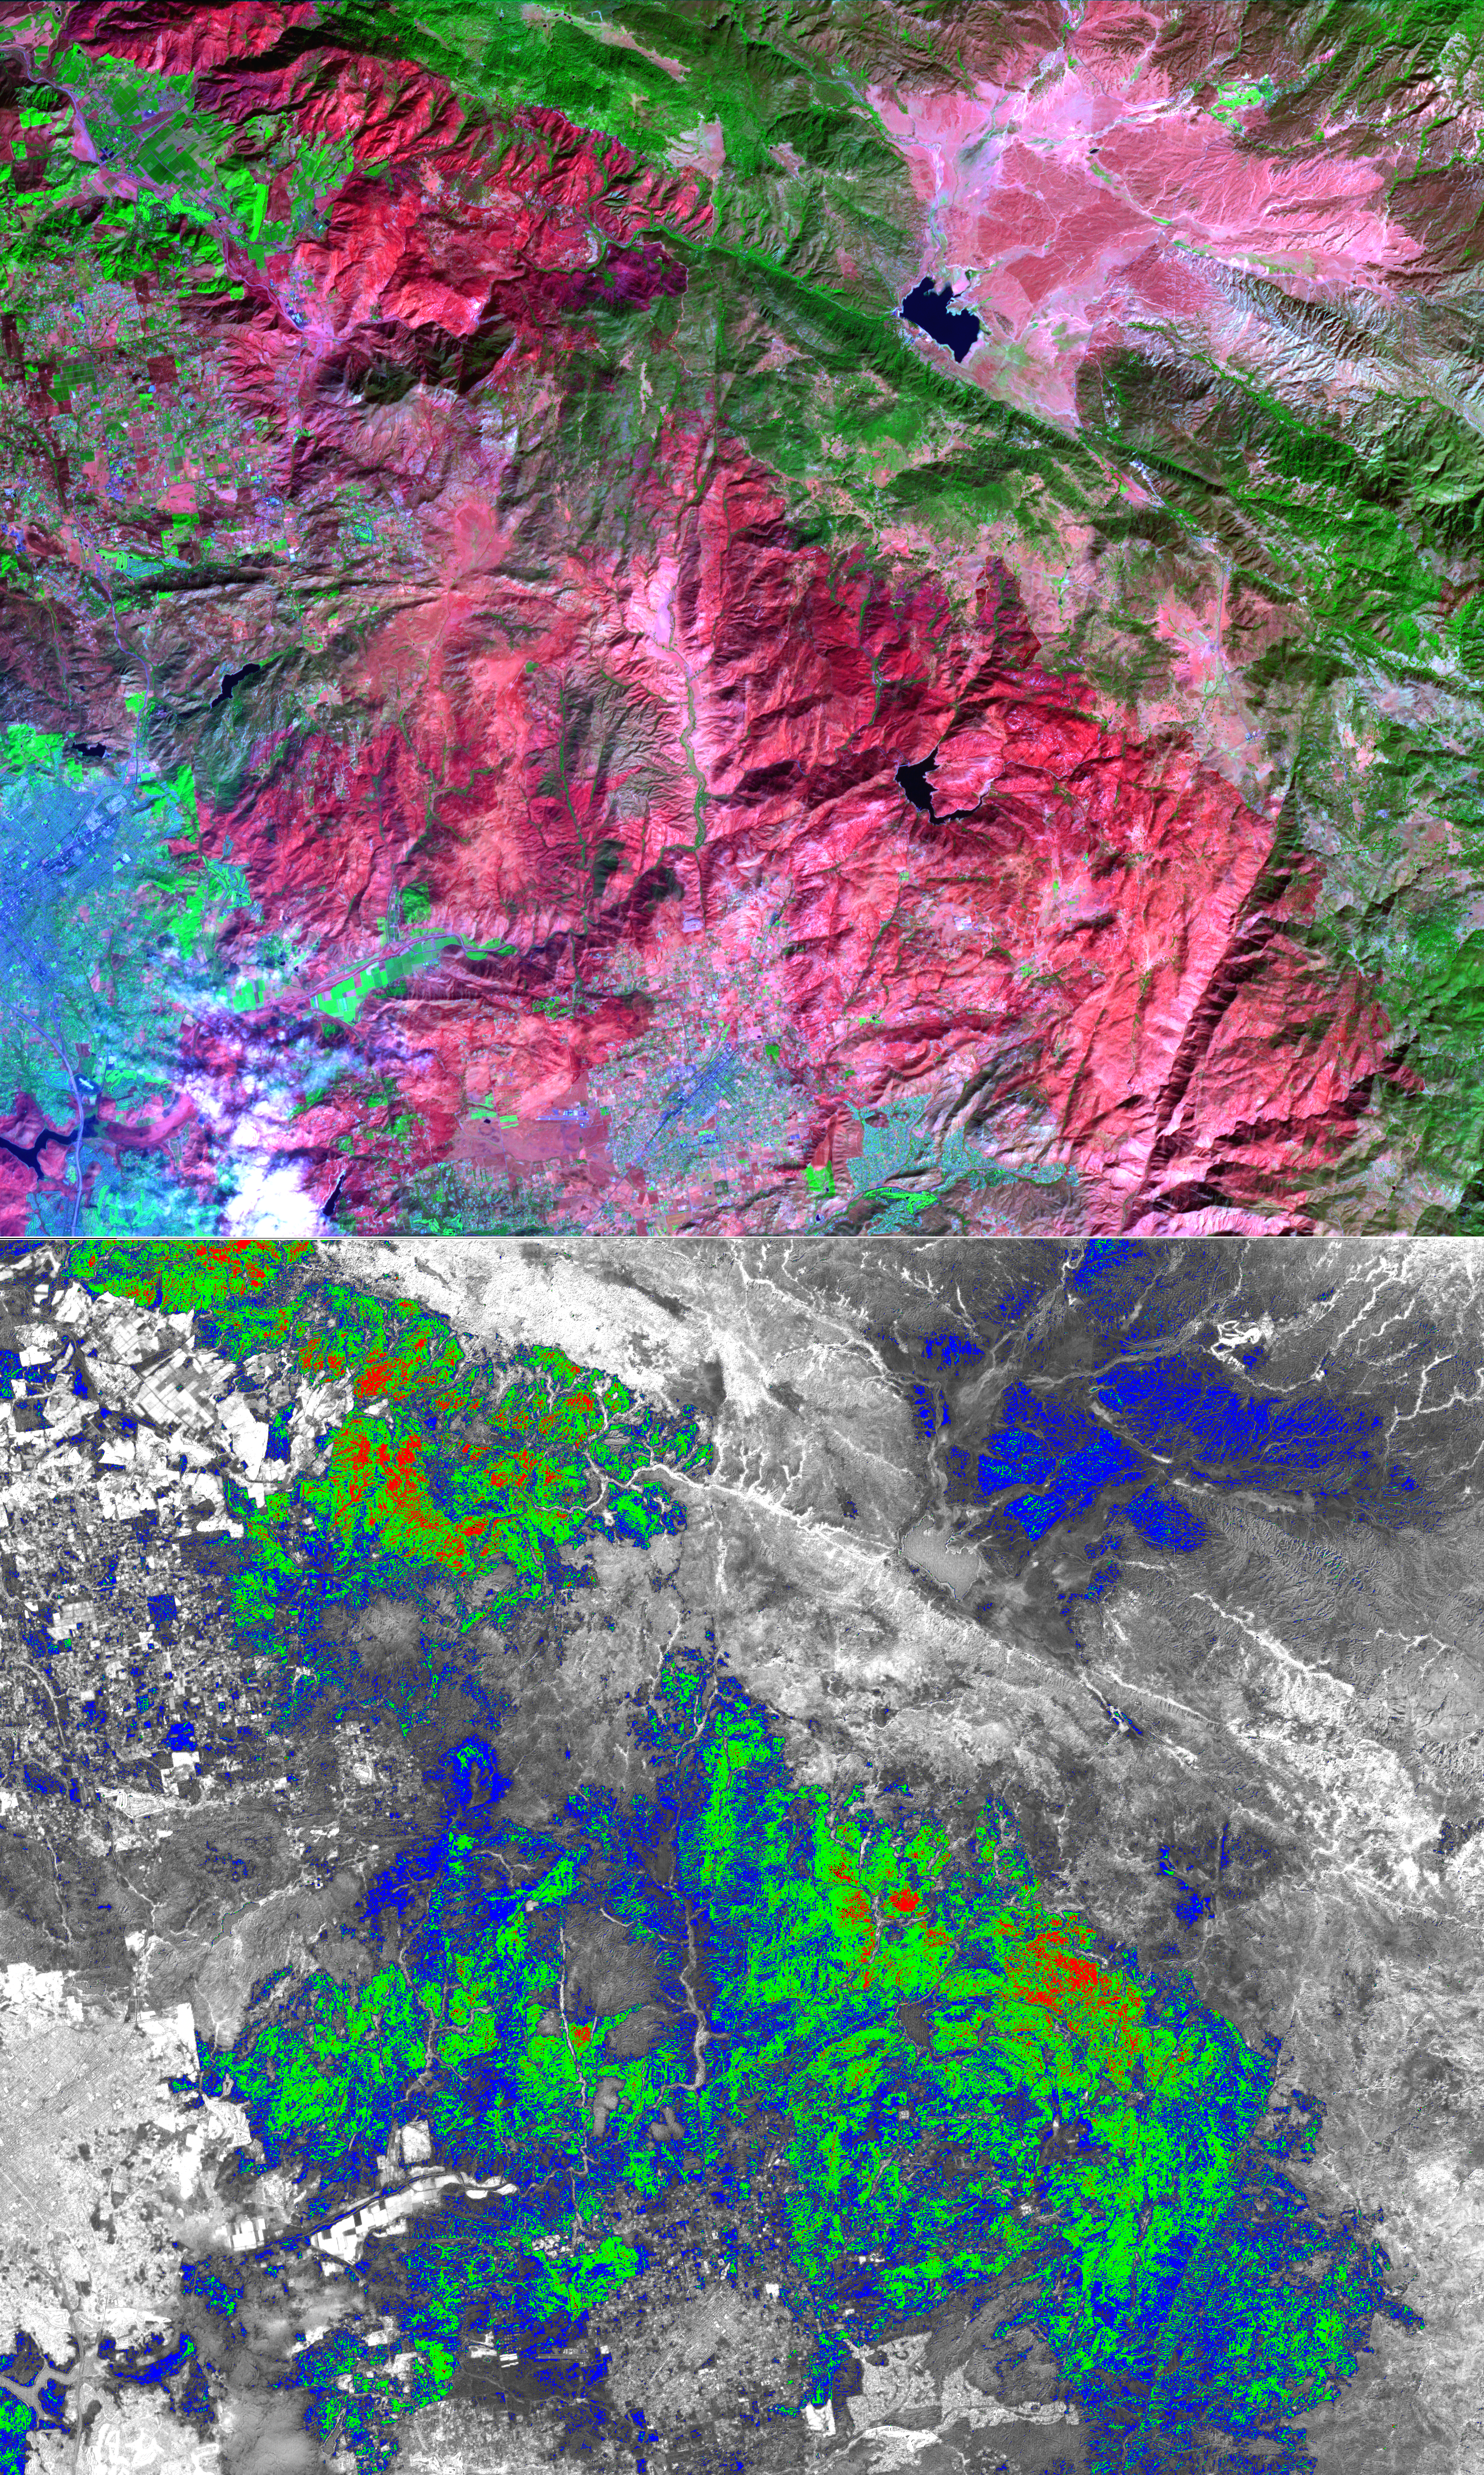

Witch Wildland Fire, California

The October wildfires that plagued southern California were some of the worst on record. One of these, the Witch Wildland fire, burned 198,000 acres north of San Diego, destroying 1125 homes, commercial structures, and outbuildings. Over 3,000 firefighters finally contained the fire two weeks after it started on October 21. Now begins the huge task of planning and implementing mitigation measures to replant and reseed the burned areas. This ASTER image depicts the area after the fire, on November 6; vegetation is green, burned areas are dark red, and urban areas are blue. On the burn severity index image, calculated using infrared and visible bands, red areas are the most severely burned, followed by green and blue. This information can help the US Forest Service to plan post-fire activities.

With its 14 spectral bands from the visible to the thermal infrared wavelength region, and its high spatial resolution of 15 to 90 meters (about 50 to 300 feet), ASTER images Earth to map and monitor the changing surface of our planet.

ASTER is one of five Earth-observing instruments launched December 18, 1999, on NASA’s Terra spacecraft. The instrument was built by Japan’s Ministry of Economy, Trade and Industry. A joint U.S./Japan science team is responsible for validation and calibration of the instrument and the data products.

The broad spectral coverage and high spectral resolution of ASTER provides scientists in numerous disciplines with critical information for surface mapping, and monitoring of dynamic conditions and temporal change. Example applications are: monitoring glacial advances and retreats; monitoring potentially active volcanoes; identifying crop stress; determining cloud morphology and physical properties; wetlands evaluation; thermal pollution monitoring; coral reef degradation; surface temperature mapping of soils and geology; and measuring surface heat balance.

The U.S. science team is located at NASA’s Jet Propulsion Laboratory, Pasadena, Calif. The Terra mission is part of NASA’s Science Mission Directorate.

Size: 37.5 by 45 kilometers (23.1 by 27.8 miles)
Location: 33 degrees North latitude, 116.9 degrees West longitude
Orientation: North at top
Image Data: ASTER Bands 6, 3, and 1
Original Data Resolution: ASTER 15 meters (49.2 feet)
Dates Acquired: November 6, 2007

Credit: NASA/GSFC/METI/ERSDAC/JAROS, and U.S./Japan ASTER Science Team